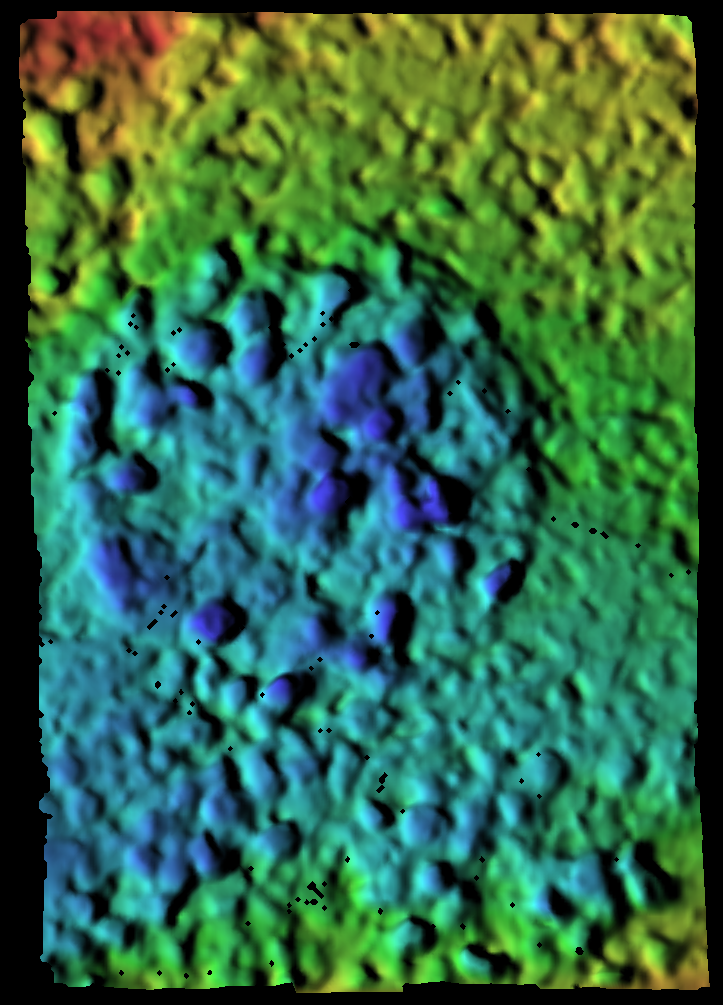

Map of Moessbauer Placement

This elevation map of a soil target called “Peak” was created from images taken by the microscopic imager located on the Mars Exploration Rover Spirit’s instrument deployment device or “arm.” The image reveals the various high and low points of this spot of soil after the Moessbauer spectrometer, another instrument on the rover’s arm, was gently placed down on it. The blue areas are farthest away from the instrument; the red areas are closest. The variation in distance between blue and red areas is only 2 millimeters, or .08 of an inch. The images were acquired on sol 39 (February 11, 2004).

Credit: NASA/JPL/USGS